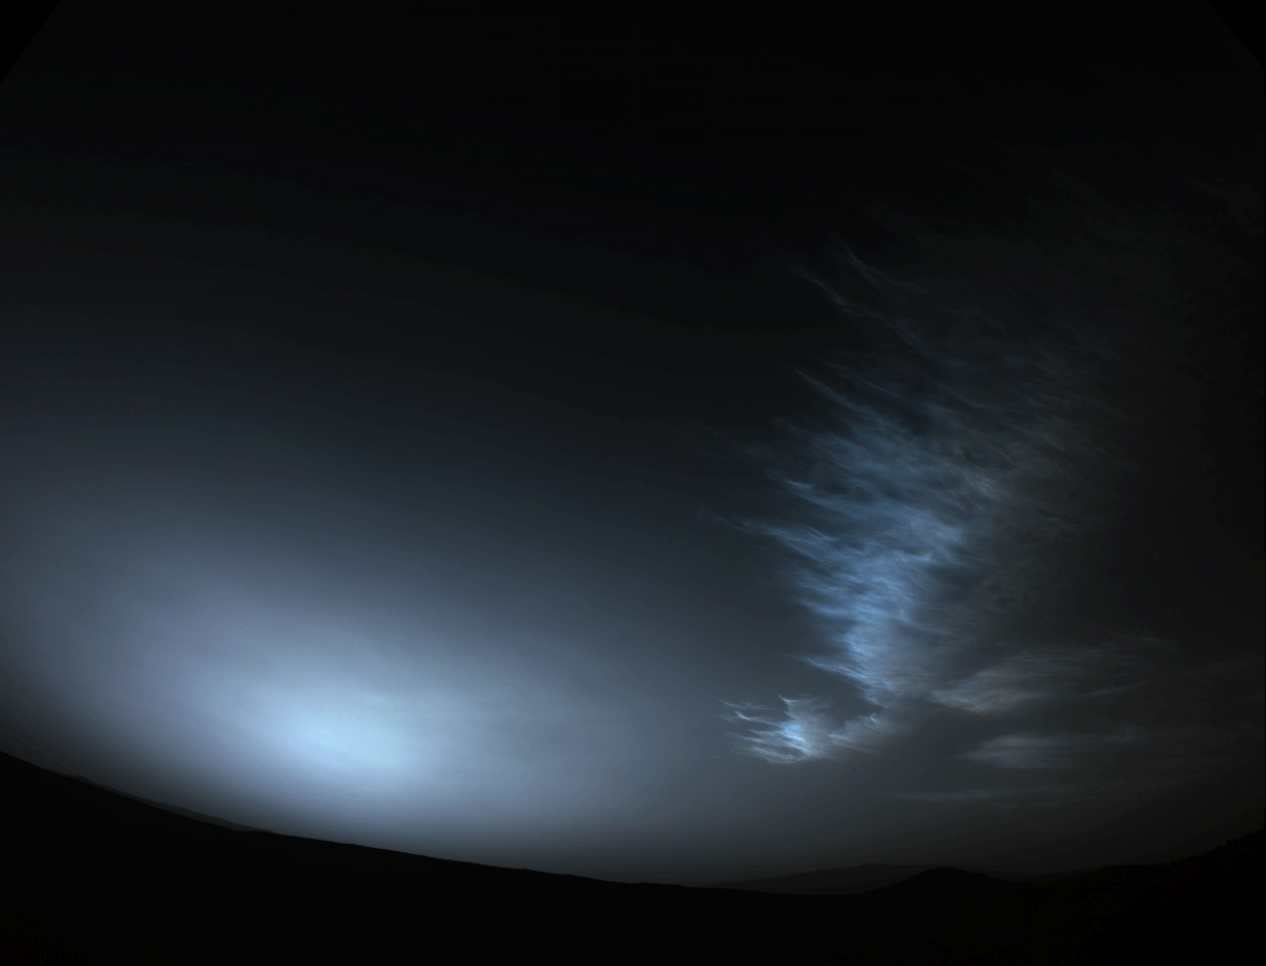

Perseverance Views Drifting Clouds

NASA’s Perseverance Mars rover used one of its navigation cameras to take a series of images of drifting clouds just before sunrise on March 18, 2023, the 738th Martian day, or sol, of the mission.

Scientists on both the Perseverance mission and NASA’s Curiosity rover mission are studying the formation process of Martian clouds.

A key objective for Perseverance’s mission on Mars is astrobiology, including the search for signs of ancient microbial life. The rover will characterize the planet’s geology and past climate, pave the way for human exploration of the Red Planet, and be the first mission to collect and cache Martian rock and regolith (broken rock and dust).

Subsequent NASA missions, in cooperation with ESA (European Space Agency), would send spacecraft to Mars to collect these sealed samples from the surface and return them to Earth for in-depth analysis.

The Mars 2020 Perseverance mission is part of NASA’s Moon to Mars exploration approach, which includes Artemis missions to the Moon that will help prepare for human exploration of the Red Planet.

JPL, which is managed for NASA by Caltech in Pasadena, California, built and manages operations of the Perseverance rover.

Credit: NASA/JPL-Caltech